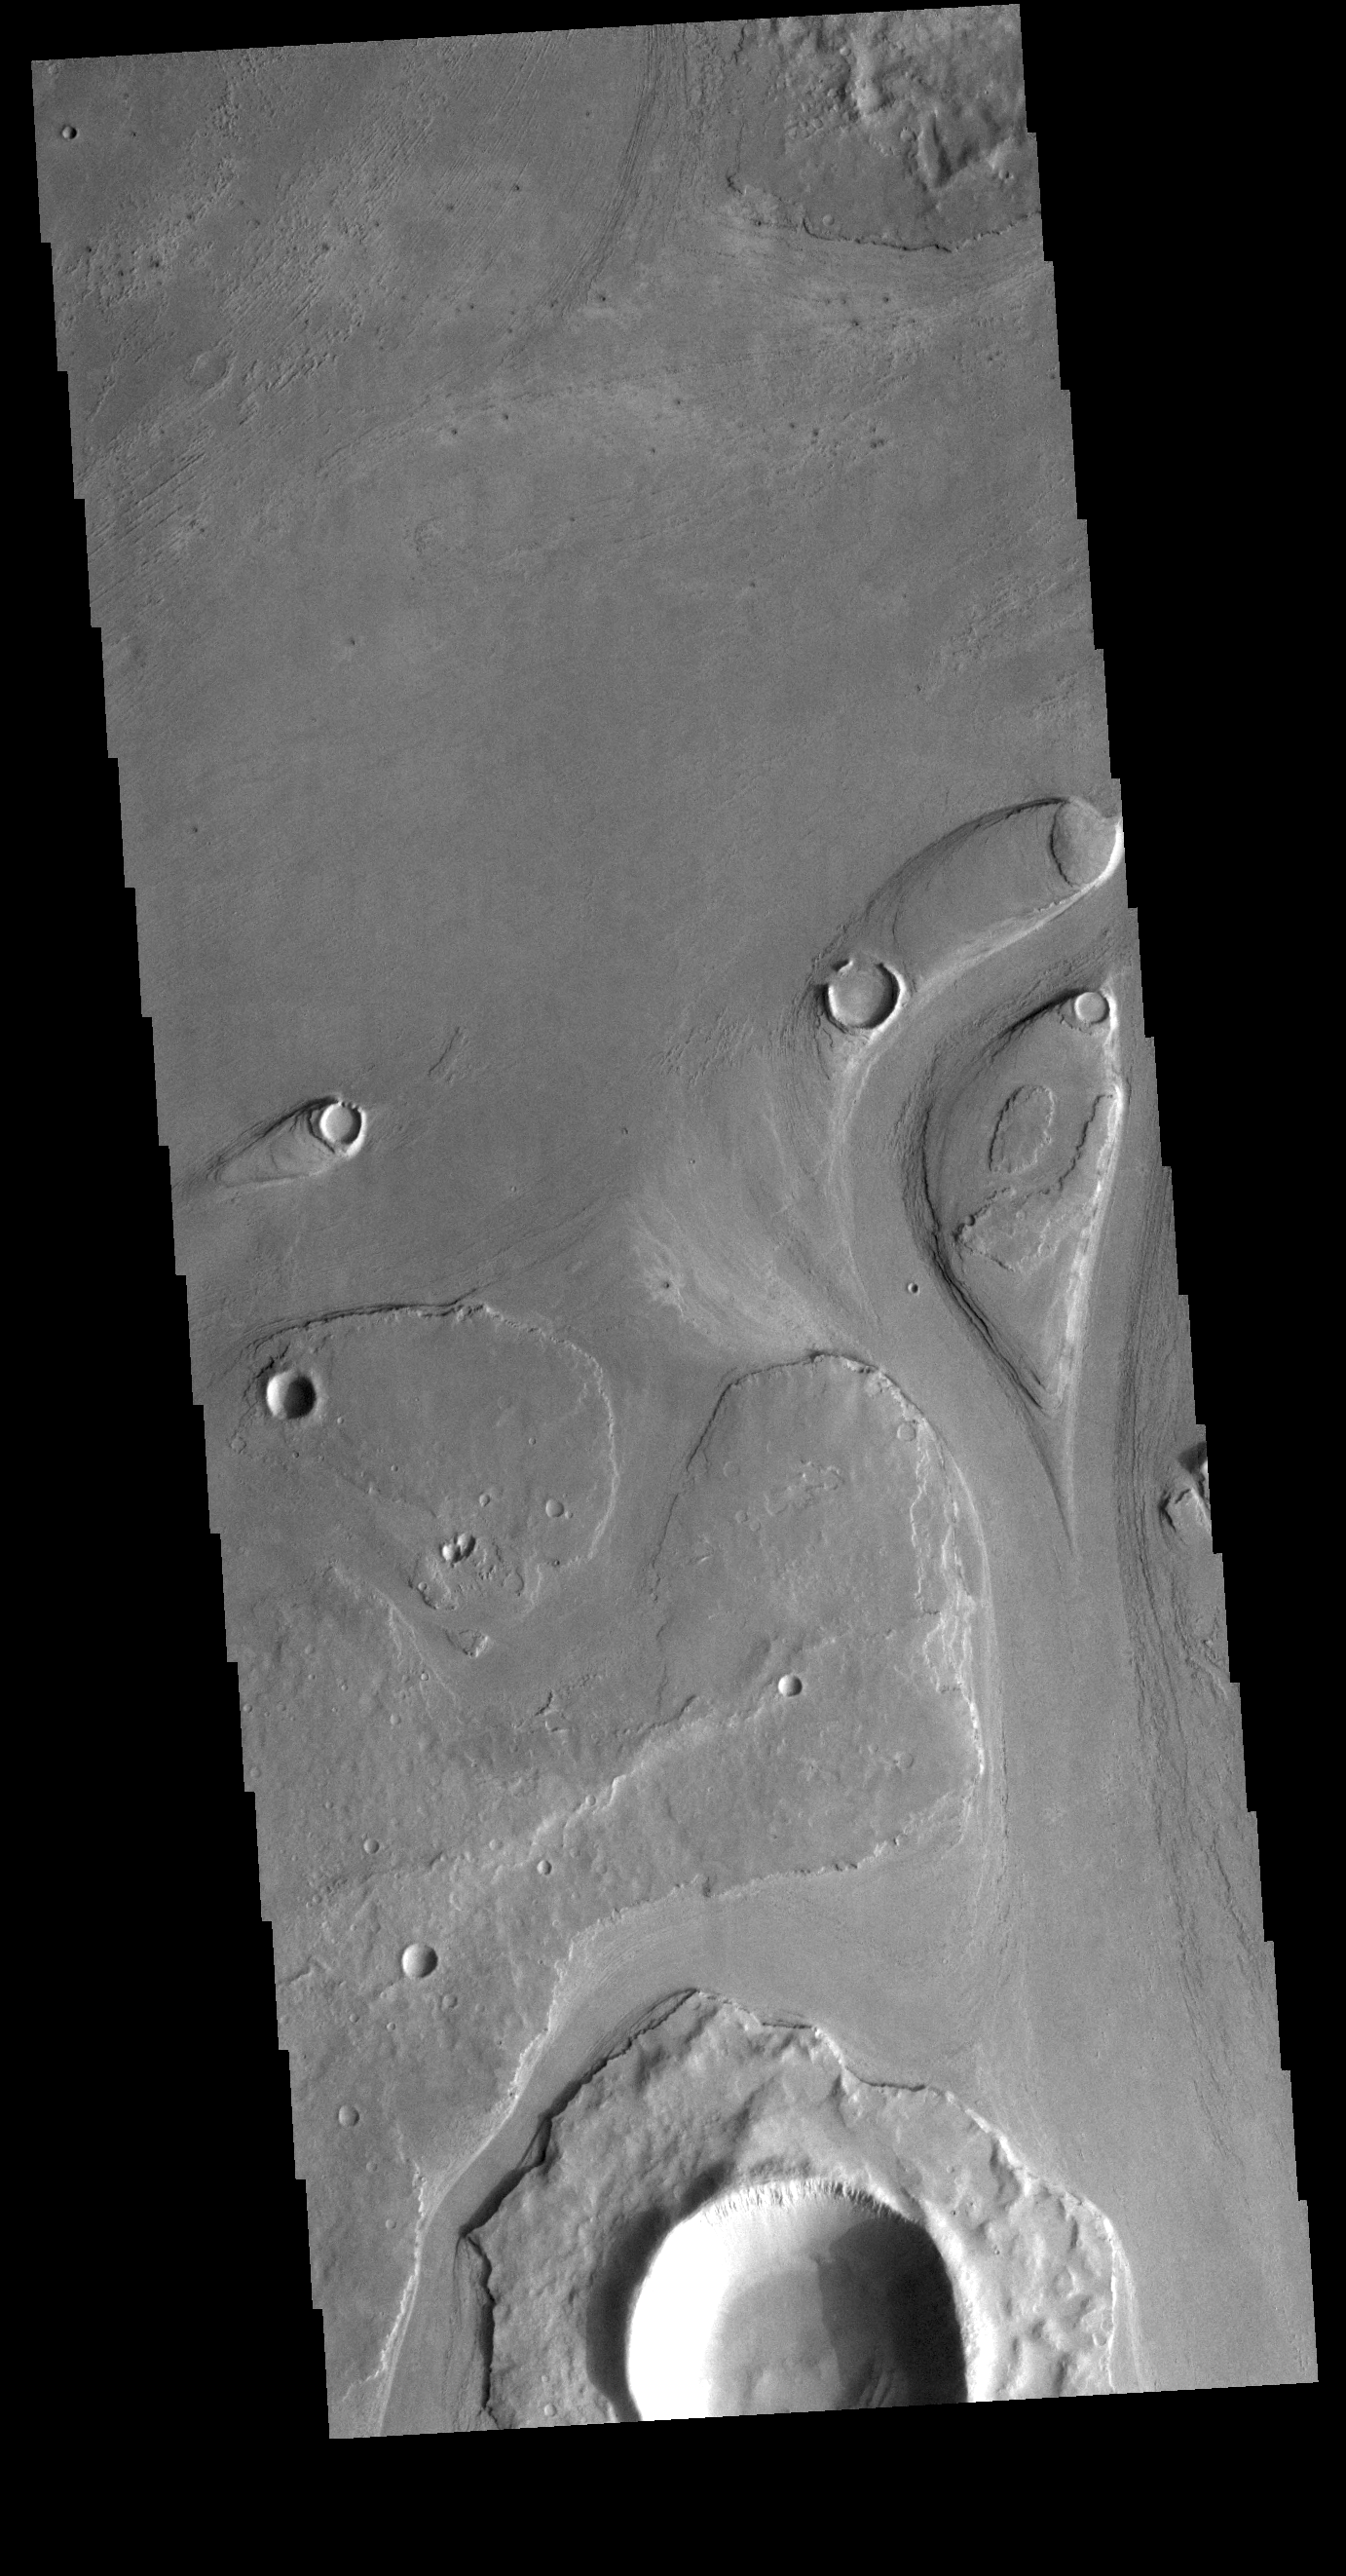

Athabasca Valles

This VIS image shows part of Athabasca Valles. Several streamlined islands are visible, with ‘tails’ pointing downstream. Arising from Cerberus Fossae, the formation mode of this channel is still being debated. While the channel features are similar to water flow, other features are similar to lava flows, and yet other features have an appearance of slabs of material that floated on an underlying fluid. This is just one of the complex channel formations in the Elysium Planitia region.

Credit: NASA/JPL-Caltech/ASU